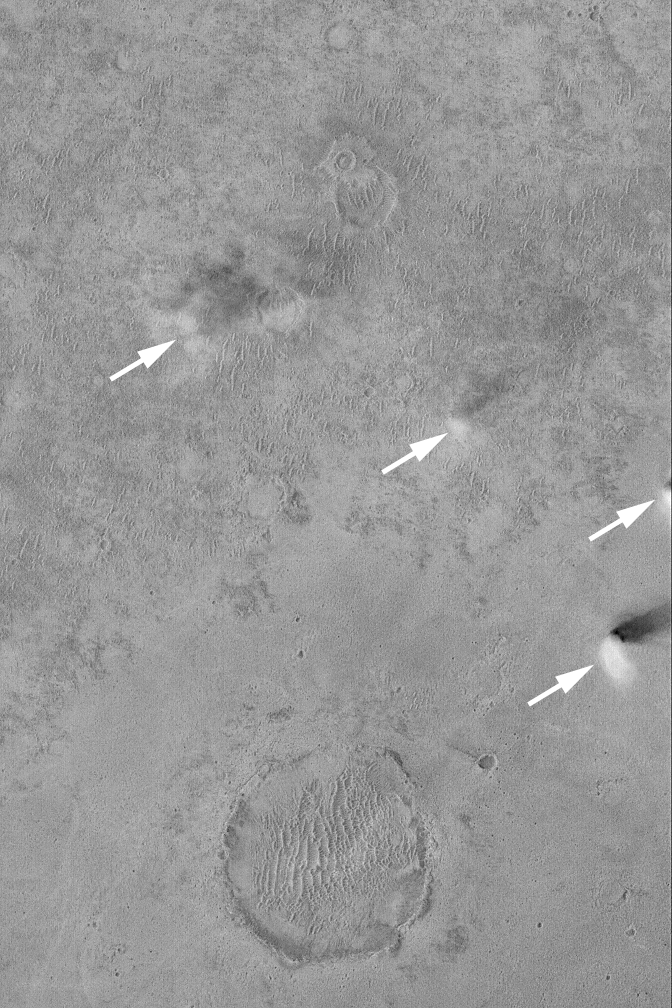

Dust Devils Near Schiaparelli

9 January 2004
The four arrows in this Mars Global Surveyor (MGS) Mars Orbiter Camera (MOC) image point to active dust devils captured around 2 p.m. local time on a flat plain west of the large basin, Schiaparelli. This image is located near 5.1°S, 348.9°W; and covers an area 3 km (1.9 mi) wide. The dust devil shadows point toward the northeast (upper right) because sunlight illuminates the scene from the southwest (lower left).

Credit: NASA/JPL/Malin Space Science Systems